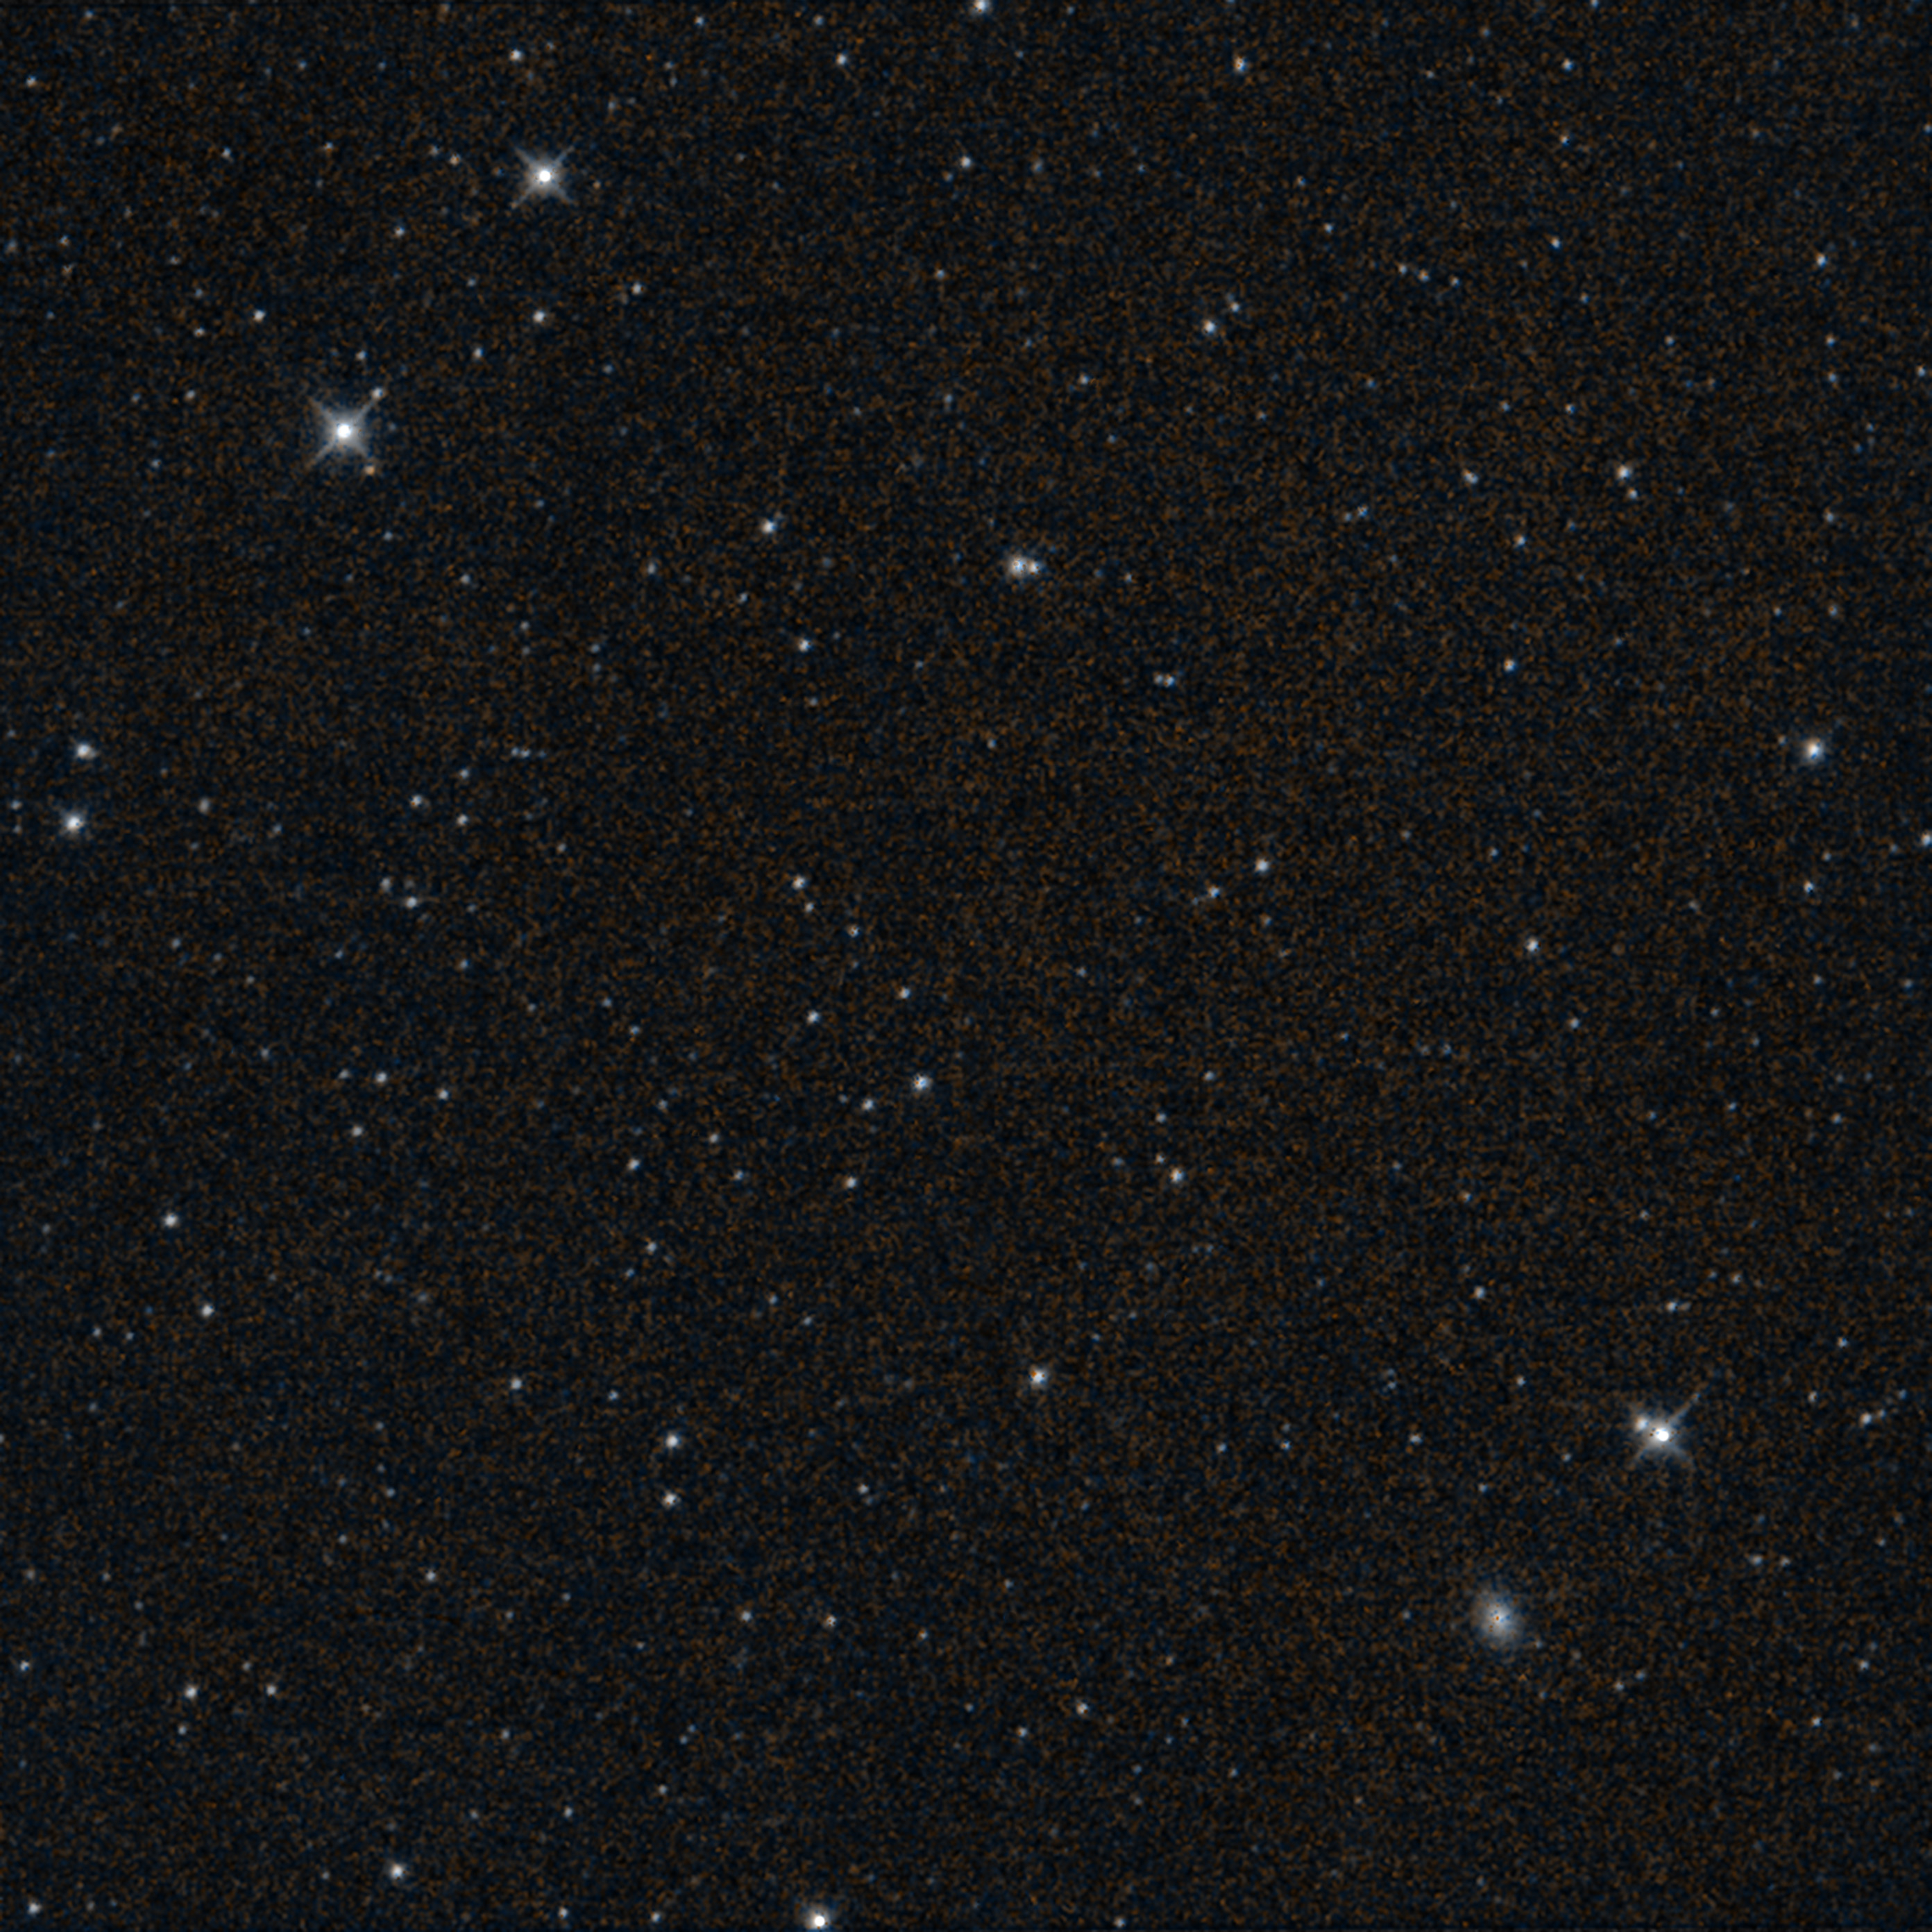

NASA’s NEOWISE Captures Final Image Moments Before End of Mission

This starfield was imaged by NASA’s Near-Earth Object Wide-field Infrared Survey Explorer (NEOWISE) moments before the mission’s science survey ended at midnight on July 31, 2024. The observation shows part of Fornax, a constellation that is visible in Southern Hemisphere skies.

The spacecraft’s final image, which was processed by IPAC at Caltech, takes in a view about three times the width of Earth’s full Moon. This infrared exposure is the space telescope’s 26,886,704th, a number that includes observations captured during its WISE (Wide-field Infrared Survey Explorer) mission. In addition to the stars and galaxies that appear as points of light, the spiral galaxy NGC 1339 can be seen as a fuzzy oval in the bottom right of the observation. NGC 1339 is about 64 million light-years from Earth.

On Aug. 8, a week after the image was captured, project engineers commanded the spacecraft to turn its transmitter off for the last time. This concluded more than 10 years of the planetary defense mission’s search for asteroids and comets, including those that could pose a threat to Earth. By repeatedly observing the sky from low Earth orbit, NEOWISE created all-sky maps featuring 1.45 million infrared measurements of more than 44,000 solar system objects. Of the 3,000-plus near-Earth objects it detected, 215 were first spotted by NEOWISE. The mission also discovered 25 new comets, including the famed comet C/2020 F3 NEOWISE.

NASA’s Jet Propulsion Laboratory manages and operates the NEOWISE mission for the Planetary Defense Coordination Office within the agency’s Science Mission Directorate. The Space Dynamics Laboratory in Logan, Utah, built the science instrument. BAE Systems of Boulder, Colorado, built the spacecraft. Science data processing, archiving, and distribution is done at IPAC at Caltech. Caltech manages JPL for NASA.

Credit: NASA/JPL-Caltech/IPAC/UCLA